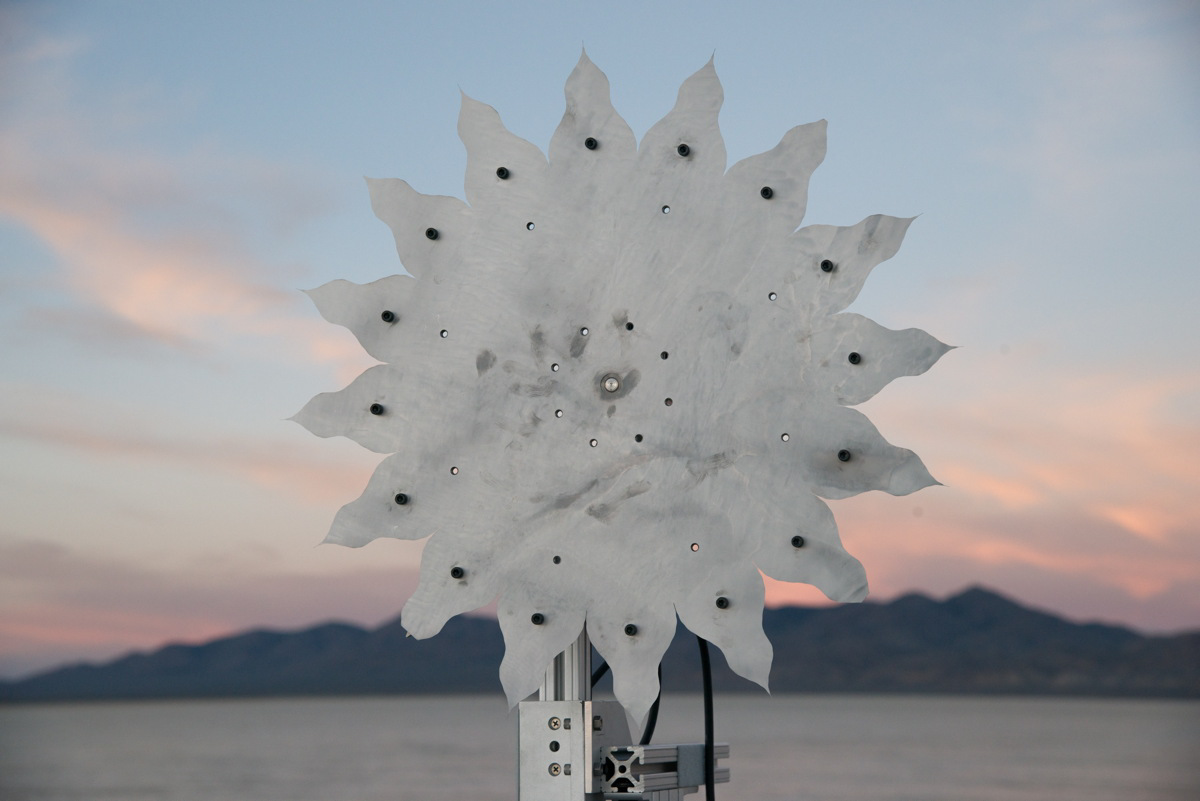

Small-scale Starshade Test

A test of a small-scale starshade model (58 cm), made from metal, in a dry lake bed in central Nevada’s Smith Creek, took place from May to June 2014. Nineteen different versions of the miniaturized starshade were tested over five days. The tests revealed that a starshade, or external occulter, is capable of blocking starlight to a degree that reveals the relatively dim reflected light of a planet next to its brighter star. Like holding your hand up to block sunlight, the starshade works to block excessive starlight from the “eyes” of a space telescope like Hubble.

Starlight-blocking technologies such as the starshade are being developed to help image exoplanets, with a focus on Earth-sized, habitable worlds.

Credit: NASA/Northrop Grumman Corporation